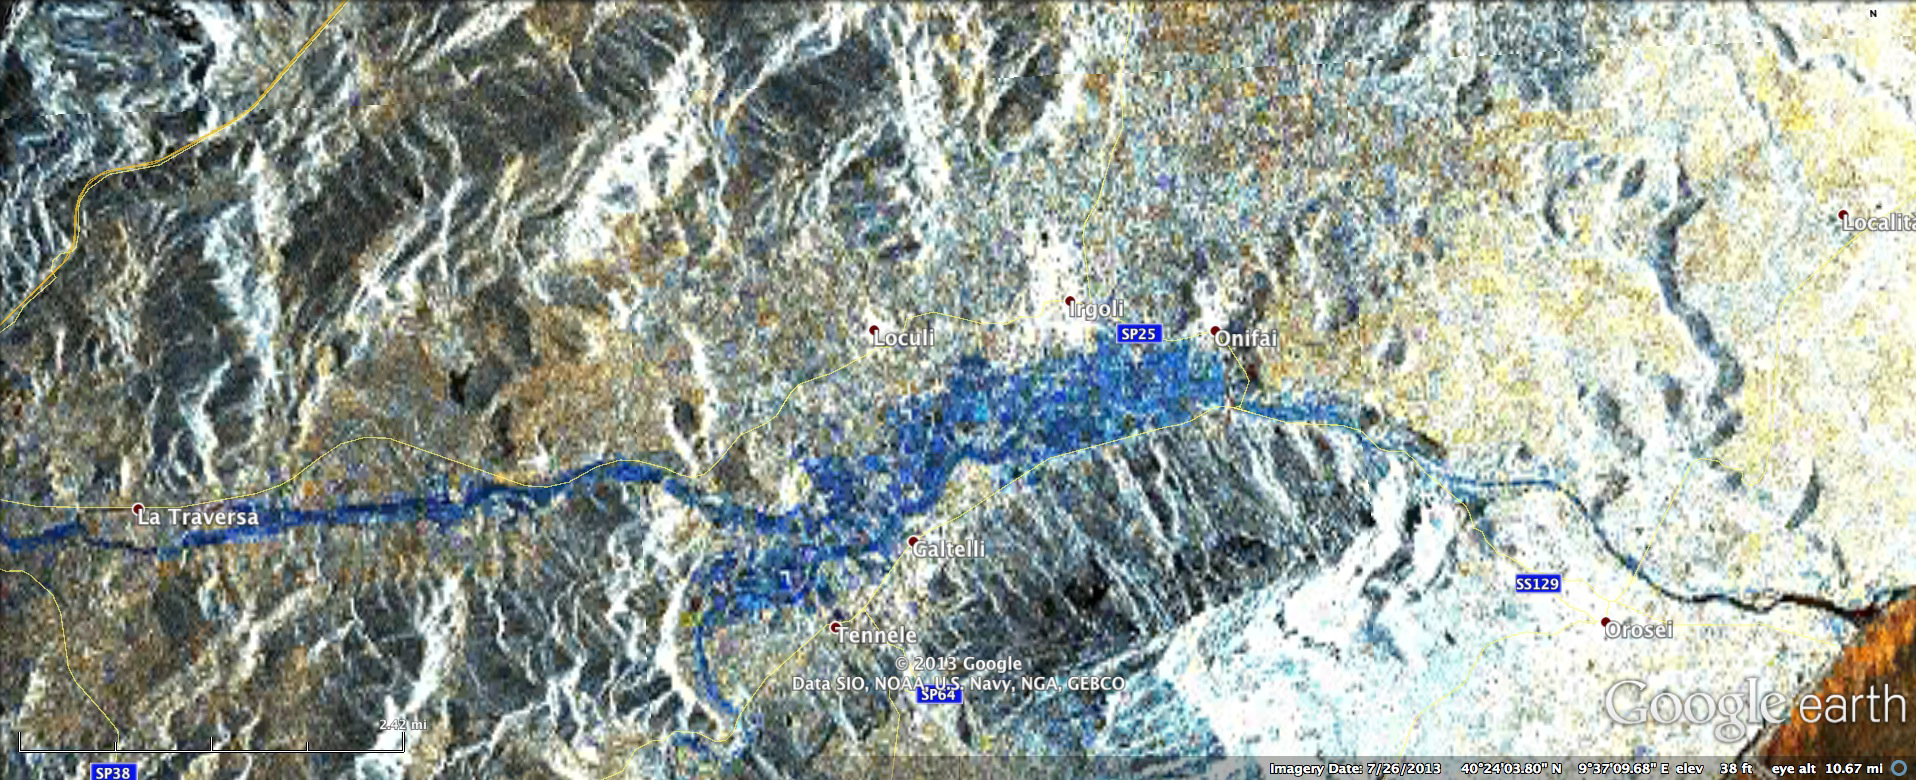

NASA Produces Map to Aid in Italian Flood Response

Sardinia Overview

In mid-November 2013, extratropical cyclone Cleopatra brought devastating flooding to the Italian island of Sardinia that has claimed at least 18 lives and led to the declaration of a state of emergency for the island. To assist in the disaster response efforts, scientists at NASA’s Jet Propulsion Laboratory, Pasadena, Calif., in collaboration with the Italian Space Agency and Università degli studi della Basilicata, generated this preliminary version of a flood proxy map for inundated regions in Sardinia.

Areas of strong blue on the map are regions that have likely experienced flooding. The blue color represents a decrease of radar signal echo on Nov. 18, 2013 compared to data from Oct. 17, 2013. The decreased radar signal echo is likely to have been caused by water covering land (water has a smooth surface, which results in a weaker echo signal, while land has a rough surface and stronger echo). Flat regions that are colored dark blue can be interpreted as likely flooded regions, but other areas need further analysis before interpreting. Some distortion in the geolocation of this preliminary product is present in areas of high relief.

The approximately 5 by 12 miles (8 by 20 kilometers) map covers the region marked by the red rectangular box in the larger, 137 mile (220 kilometer) long overview image of Sardinia shown above processed by JPL’s Advanced Rapid Imaging and Analysis (ARIA) team using X-band interferometric synthetic aperture radar data from the Italian Space Agency’s COSMO-SkyMed satellite constellation. The technique uses a prototype algorithm to rapidly detect surface changes caused by natural or human-produced damage. It was processed as part of a joint collaboration between JPL, Caltech, the Italian Space Agency (ASI) Centro Interpretazione Dati di Osservazione della Terra (CIDOT) and the Università degli studi della Basilicata. Image processing was implemented using the JPL Interometric Synthetic Aperture Radar Scientific Computing Environment (ISCE) software package, and the amplitude images were registered to the NASA Shuttle Radar Topography Mission Plus digital elevation model with a resolution of 1 arc second. Individual pixel size of the flood map is about 98 feet (30 meters) across.

ARIA is a JPL- and NASA-funded project being developed by JPL and Caltech. It is building an automated system for providing rapid and reliable GPS and satellite data to support the local, national, and international hazard monitoring and response communities. Using space-based imagery of disasters, ARIA data products can provide rapid assessments of the geographic region impacted by a disaster, as well as detailed imaging of the locations where damage occurred.

Credit: NASA/JPL-Caltech/ASI